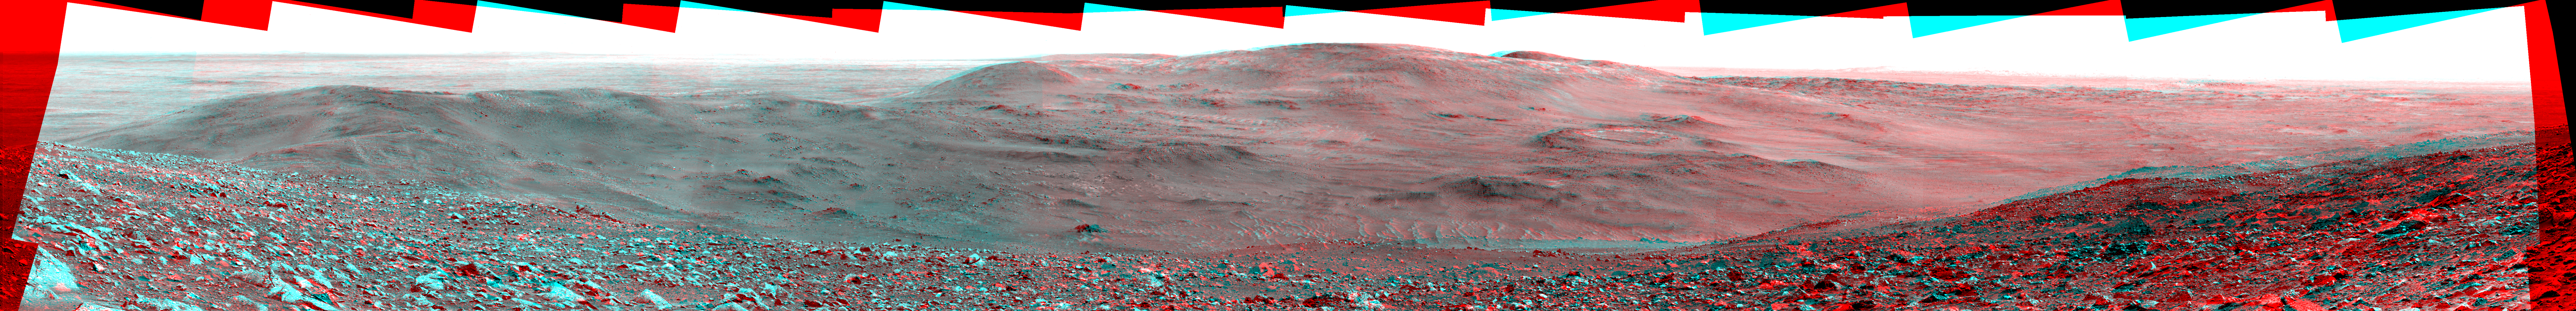

Sweeping View of the “Columbia Hills” and Gusev Crater (3-D)

NASA’s Mars Exploration Rover Spirit obtained this stereo panorama of the surrounding Martian terrain in Gusev Crater from two positions about 10 meters (33 feet) apart. This is much greater separation than the 30-centimeter (11.8-inch) distance between the left and right “eyes” of the panoramic camera. The effect of increasing the separation distance of a stereo image is to greatly increase the apparent (visual) depth, allowing scientists and engineers to see details in terrain that are too far away for the standard baseline. Stereo images such as these enable planetary scientists to derive detailed information about slopes and topography, map the terrain, and select routes for the rover. Spirit is now descending from “Haskin Ridge,” on the left, down the slopes of “Husband Hill” toward the “Inner Basin,” a low region between Husband Hill and “McCool Hill” to the south. Scientists speculate that, on the way, Spirit may drive over successive rock layers or deeper exposures of the bedrock in the “Columbia Hills.” They hope to reach the conspicuous circular feature (just to the right of the center of the image), nicknamed “Home Plate,” before the Martian winter, in search of layered rock outcrops that may provide additional information about the geology of the Columbia Hills.

Current long-range plans are for Spirit to cross the lowest part of the basin and approach Home Plate within 50 to 60 Martian days, or sols. After investigating Home Plate, mission planners will possibly direct Spirit to the sunny, north-facing slopes of McCool Hill, placing the rover in view of the sun as it sinks lower toward the northern horizon. This would put the rover in position to soak up enough rays of solar energy to continue operating through the coming southern-hemisphere winter on Mars.

It took seven days, from sols 591 to 597 (Sept. 1 to Sept. 7, 2005) of its exploration of Mars, for Spirit’s panoramic camera to acquire all the images combined into this mosaic. This panorama covers a field of view just under 180 degrees from left to right. This stereo view is presented in a cylindrical-perspective projection with geometric seam correction. The stereo image may be viewed with standard blue and red 3-D glasses.<!–

Credit: NASA/JPL-Caltech/Cornell